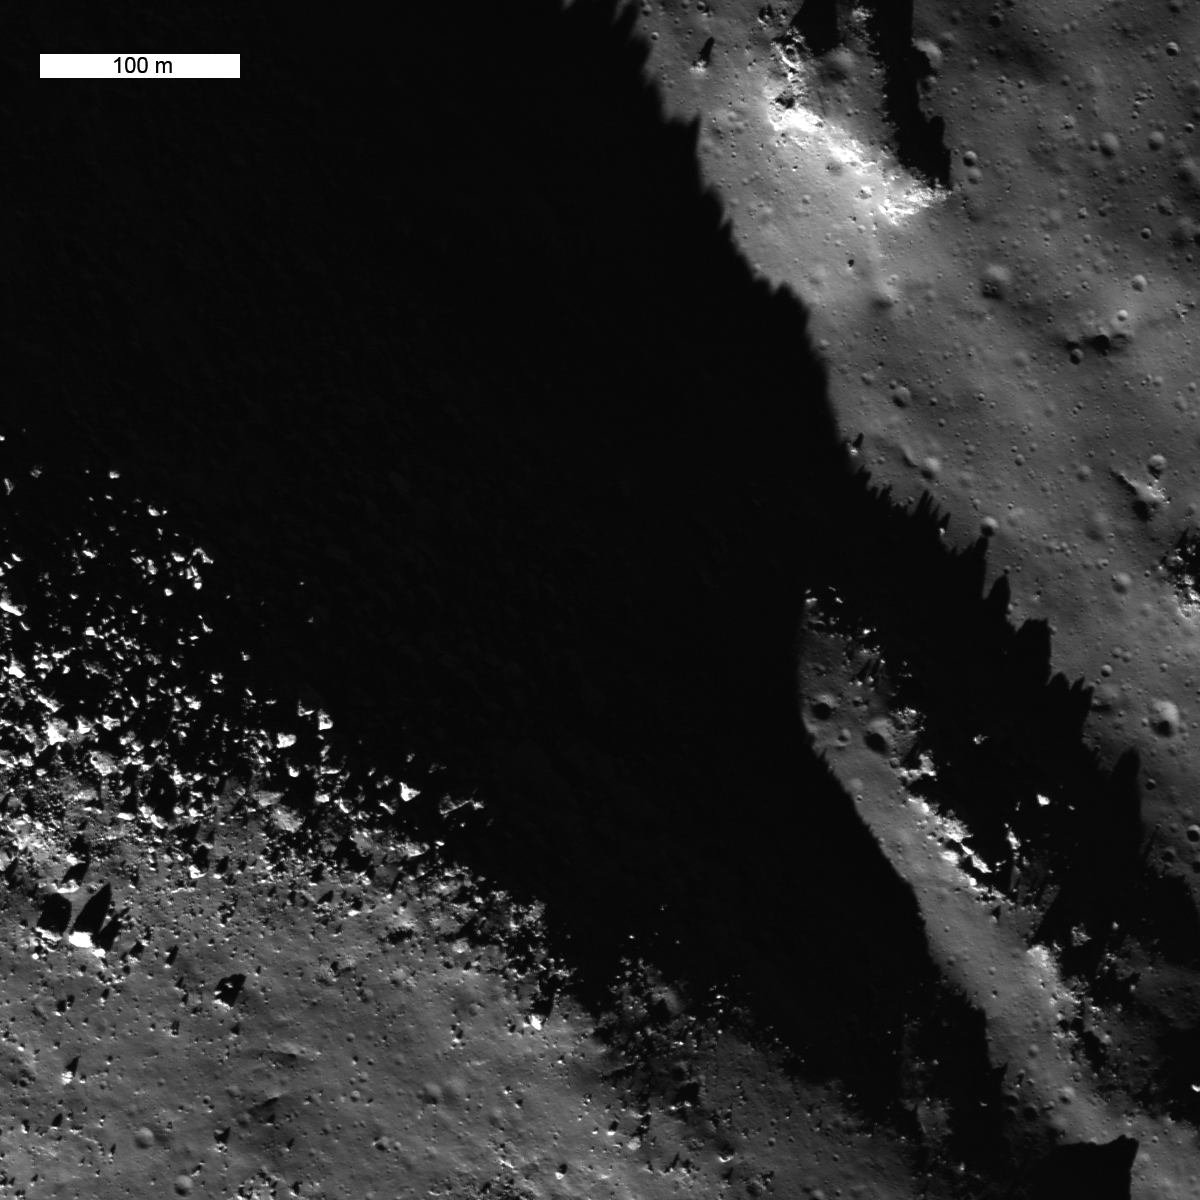

Exposed Fractured Bedrock in the Central Peak of the Anaxagoras Crater

NAC image of the Anaxagoras crater floor, including a portion of the crater’s anorthositic central uplift. The boulders perched on ridges are eroding out of densely fractured bedrock. Image number M122273232R.

NASA’s Goddard Space Flight Center built and manages the mission for the Exploration Systems Mission Directorate at NASA Headquarters in Washington. The Lunar Reconnaissance Orbiter Camera was designed to acquire data for landing site certification and to conduct polar illumination studies and global mapping. Operated by Arizona State University, LROC consists of a pair of narrow-angle cameras (NAC) and a single wide-angle camera (WAC). The mission is expected to return over 70 terabytes of image data.

Credit: NASA/GSFC/Arizona State University